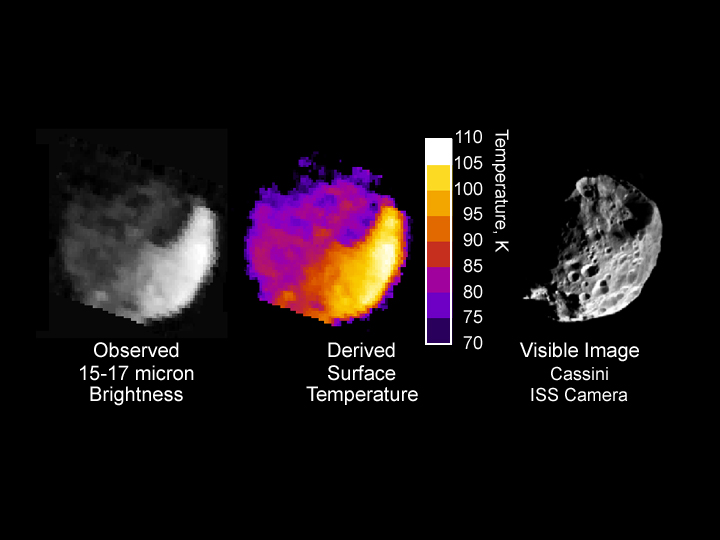

Phoebe’s Radiation

This image shows thermal radiation from the day and night sides of Saturn’s moon Phoebe, taken by the composite infrared spectrometer onboard Cassini 1.8 hours before the spacecraft’s closest approach to Phoebe on June 11, 2004. The left-hand panel displays the image in grayscale format, showing the brightness of Phoebe’s radiation in the wavelength range 15-17 microns, which is about 25 times the longest wavelength visible to the naked eye. In the middle panel this brightness is used to estimate the surface temperature distribution across Phoebe. Temperatures are given in degrees Kelvin, and vary from a relatively toasty 107 Kelvin (-267 Fahrenheit), in the late morning near the equator (white, lower right), to less than 75 Kelvin (-324 Fahrenheit) in the northern hemisphere in the pre-dawn hours (dark blue, upper left). The “ragged edge” of Phoebe in this region is an instrumental artifact.

Temperatures are affected strongly by topography, as can be seen by comparison with the visible-wavelength image (right). Some of the coldest temperatures are found in the shadowed region inside the large depression in the northern hemisphere (upper right).

The Cassini-Huygens mission is a cooperative project of NASA, the European Space Agency and the Italian Space Agency. The Jet Propulsion Laboratory, a division of the California Institute of Technology in Pasadena, manages the Cassini-Huygens mission for NASA’s Office of Space Science, Washington, D.C. The Cassini orbiter and its two onboard cameras were designed, developed and assembled at JPL. The composite infrared spectrometer team is based at NASA’s Goddard Space Flight Center, Greenbelt, Md.

Credit: NASA/JPL/Goddard Space Flight Center